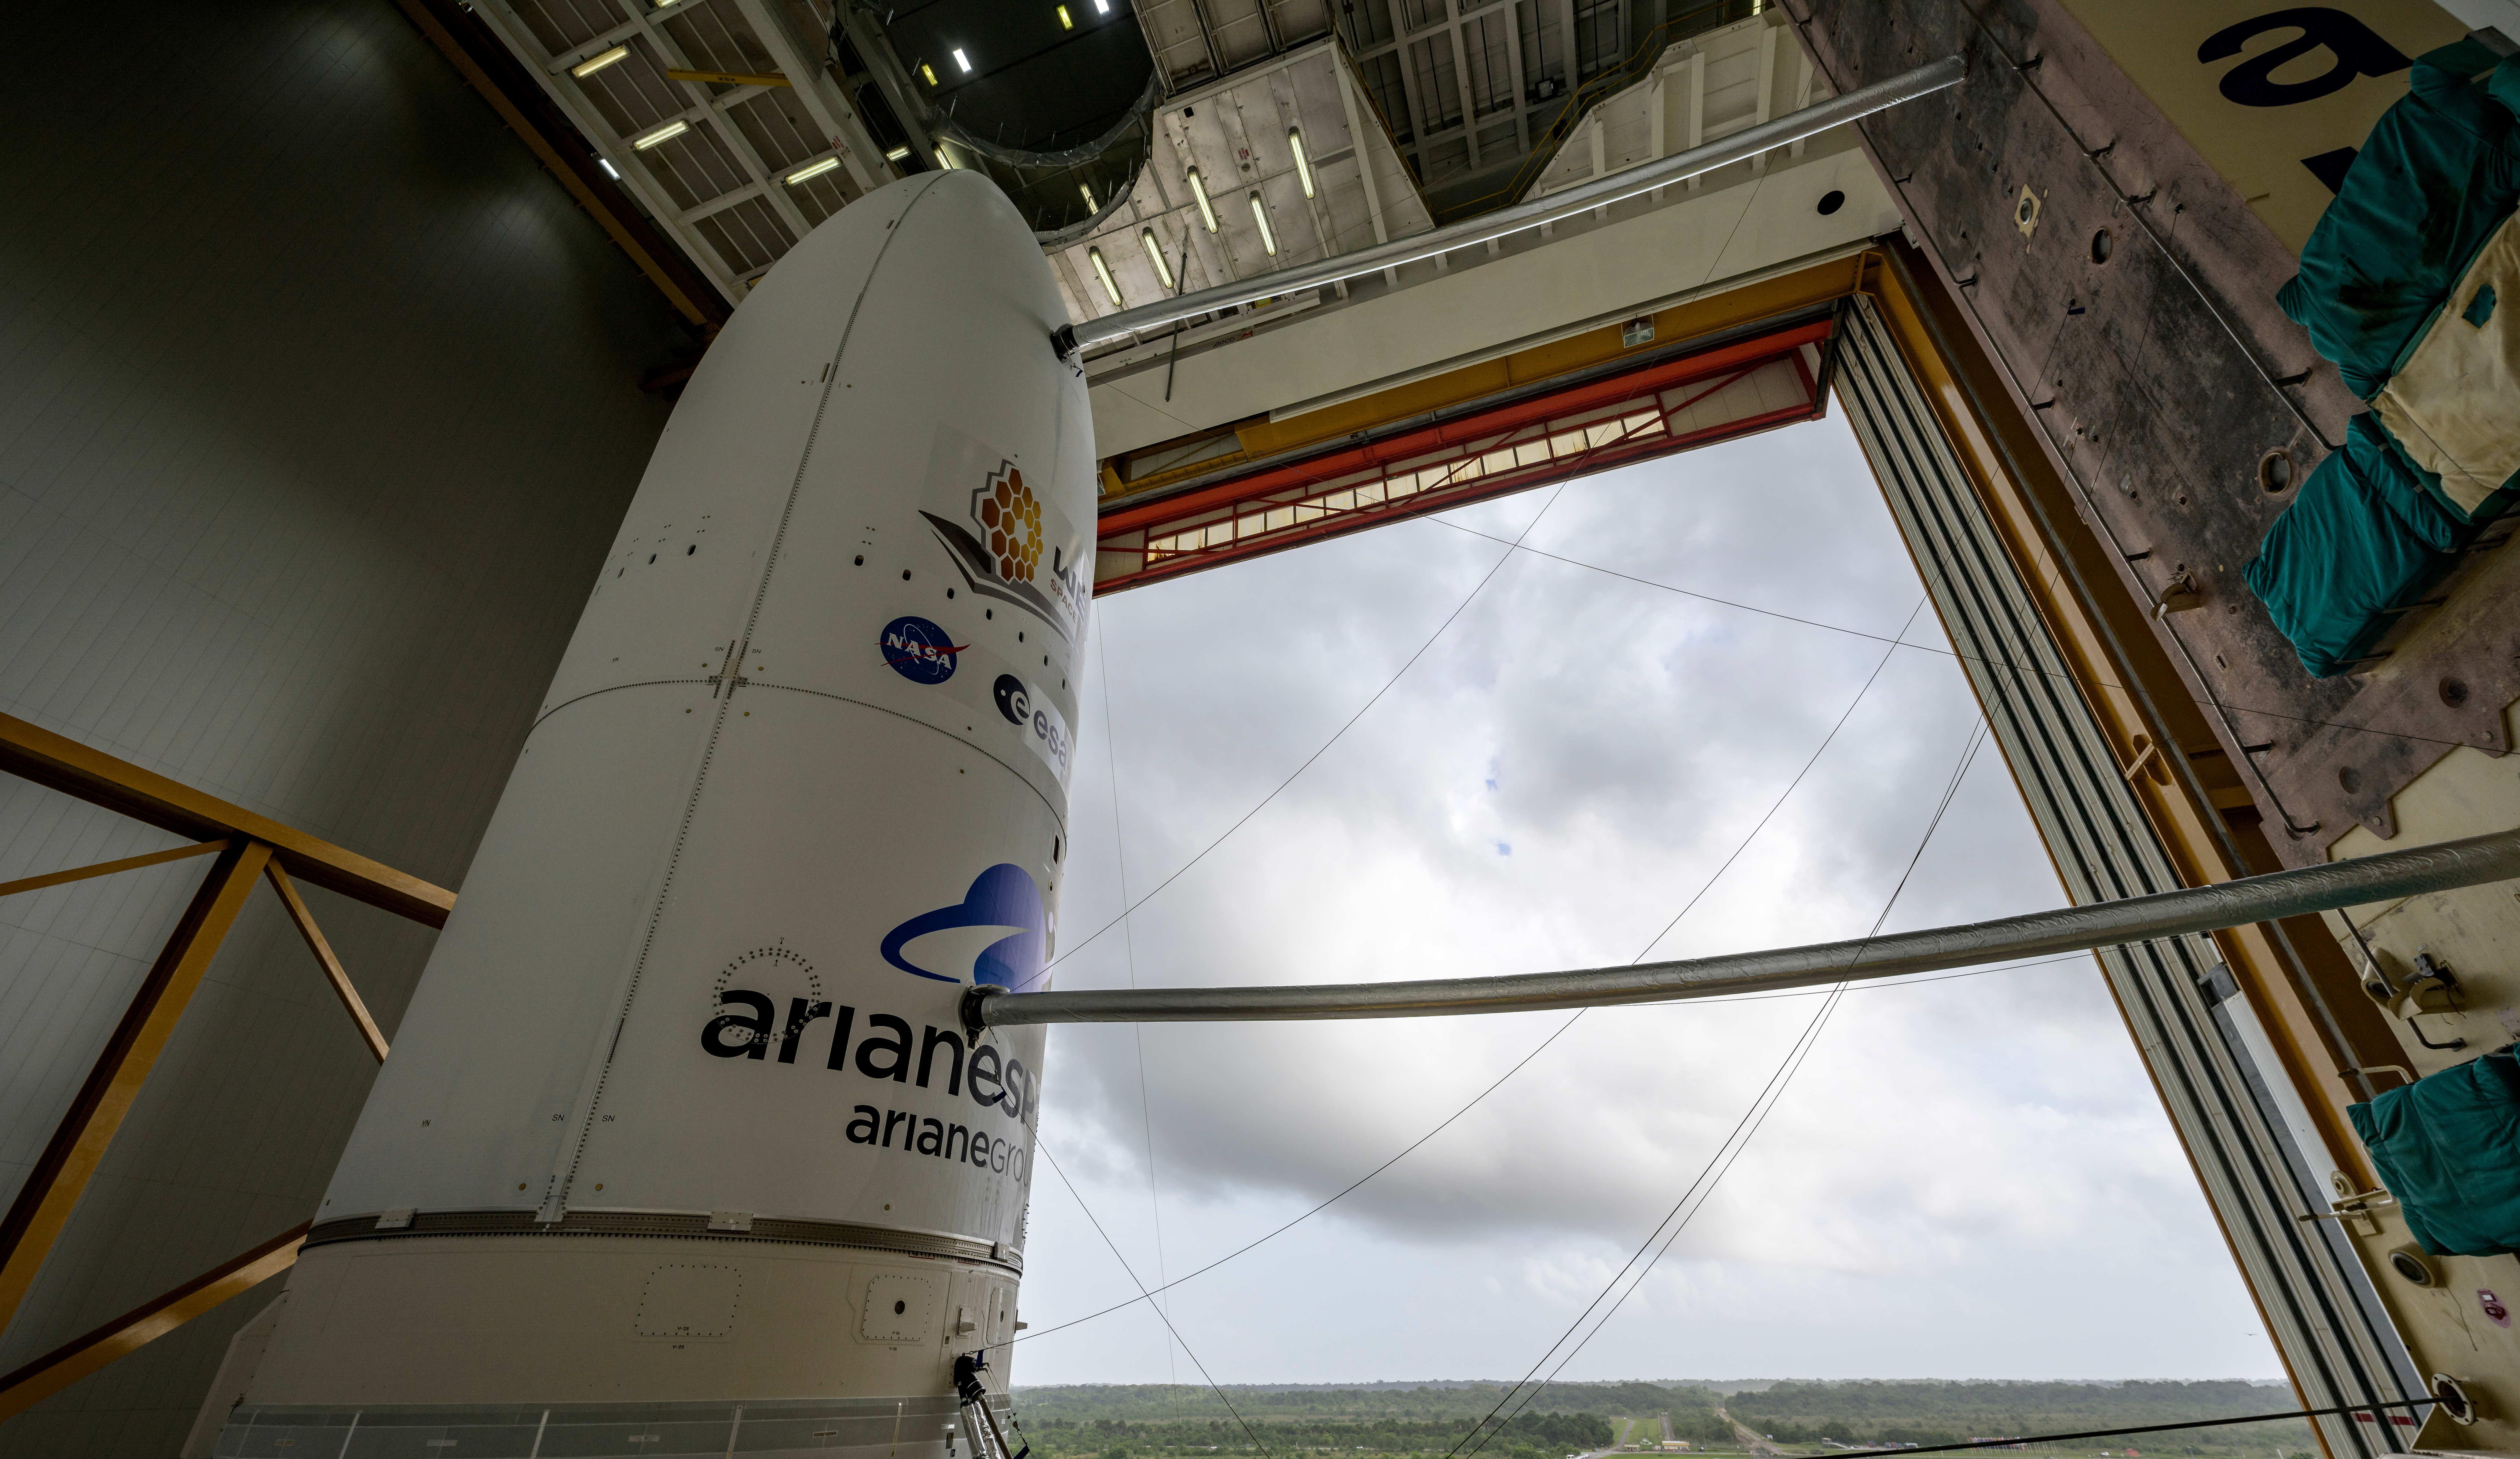

Ariane 5 Rollout with James Webb Space Telescope

Arianespace's Ariane 5 rocket with NASA’s James Webb Space Telescope onboard, is seen ahead of rollout to the launch pad, Thursday, Dec. 23, 2021, at Europe’s Spaceport, the Guiana Space Center in Kourou, French Guiana. The James Webb Space Telescope (sometimes called JWST or Webb) is a large infrared telescope with a 21.3 foot (6.5 meter) primary mirror. The observatory will study every phase of cosmic history—from within our solar system to the most distant observable galaxies in the early universe.

Credit: NASA/Bill Ingalls